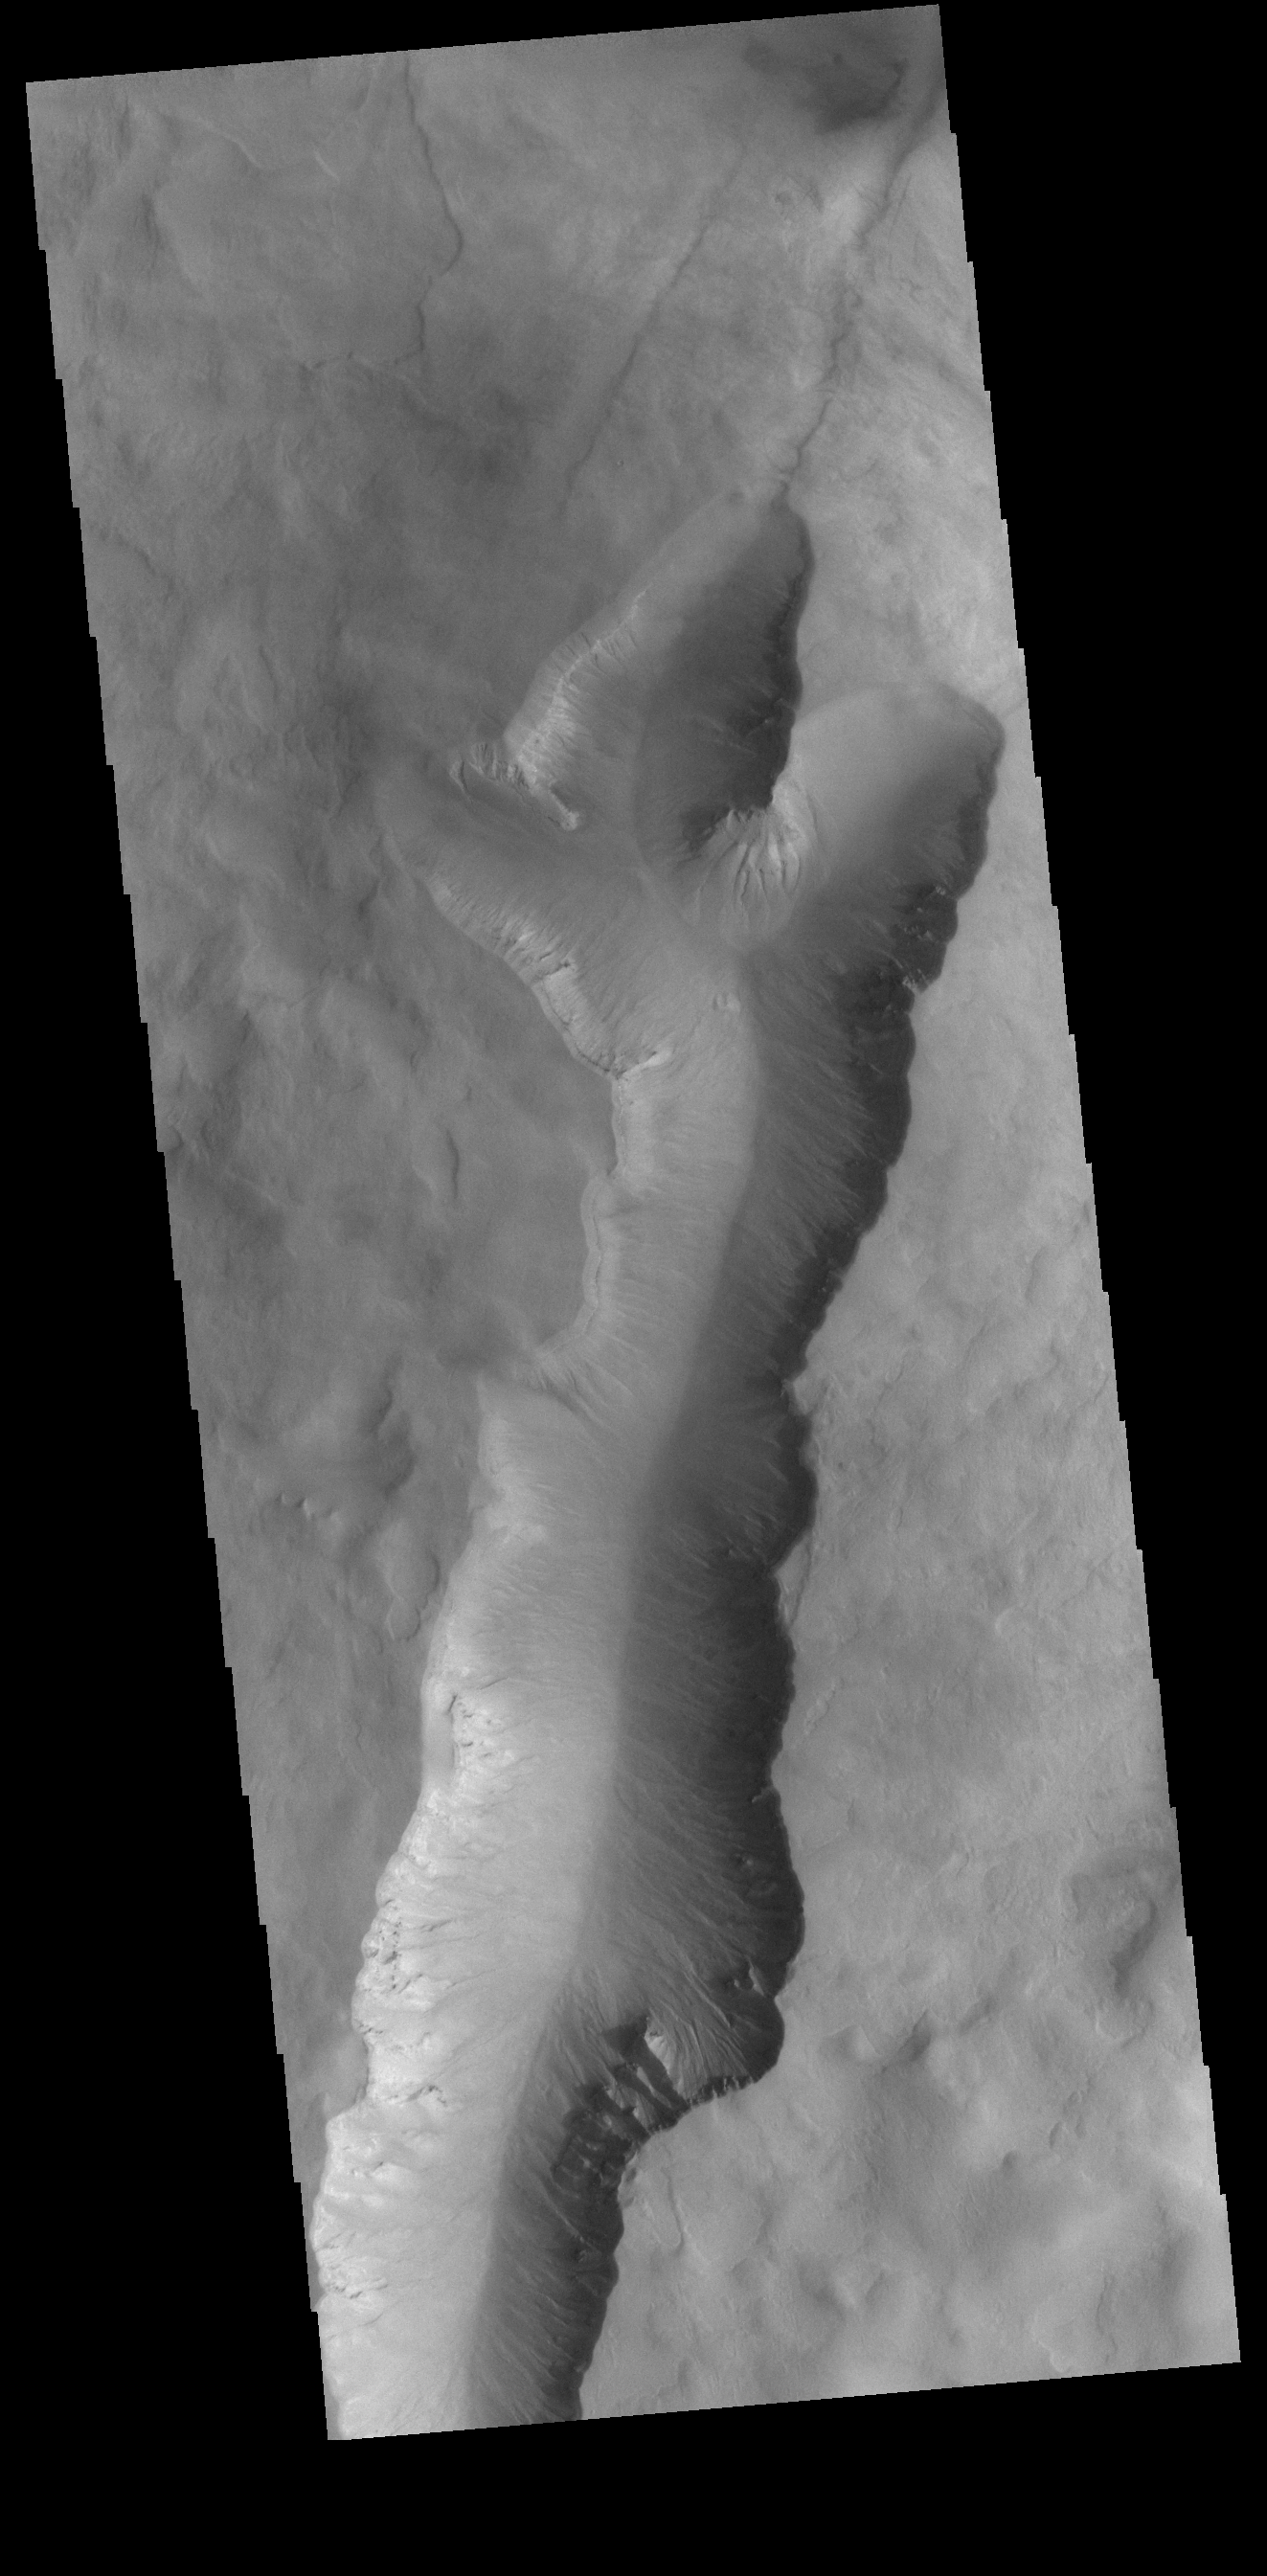

Crater Interior

This VIS image shows a large linear depression in the center of an unnamed crater in Noachis Terra. This crater and the nearby Maunder and Asimov craters share this odd morphology. The crater floors have been filled to the rim and then depressions have occurred in that fill material. In the case of Maunder and Asimov, the depressions occur along the inner rim of each crater. In this crater, the depression is located in the middle of the crater fill.

Credit: NASA/JPL-Caltech/ASU